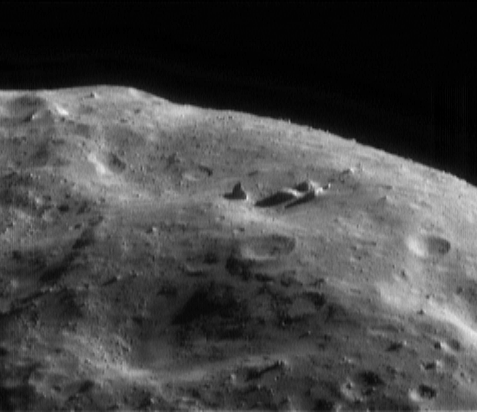

Pretty Sharp

Pictures taken during the low-orbit phase of NEAR Shoemaker’s mission to Eros are revealing the true appearance of an asteroid’s surface. Eros is turning out to have diverse surface types ranging from flat to hilly, smooth to rocky, and monotonously cratered to unique in character.

This picture was taken for “optical navigation,” that is, plotting the spacecraft’s course by tracking the positions of the landmarks below. It caught a spectacular view of a horizon sculpted by worn, degraded craters and punctuated by jagged boulders. The angular boulder at the center of the frame is about 60 meters (197 feet) tall, or two-thirds the length of a football field. Angular rocks are very common in nature; the corners form as a rock is chipped out of a larger mass.

This image was taken May 18, 2000, from an orbital altitude of 50 kilometers (31 miles). The whole scene is about 1.4 kilometers (0.8 miles) across, and it shows features as small as 4 meters (13 feet).

Built and managed by The Johns Hopkins University Applied Physics Laboratory, Laurel, Maryland, NEAR was the first spacecraft launched in NASA’s Discovery Program of low-cost, small-scale planetary missions. See the NEAR web page at http://near.jhuapl.edu/ for more details.

Credit: NASA/JPL/JHUAPL